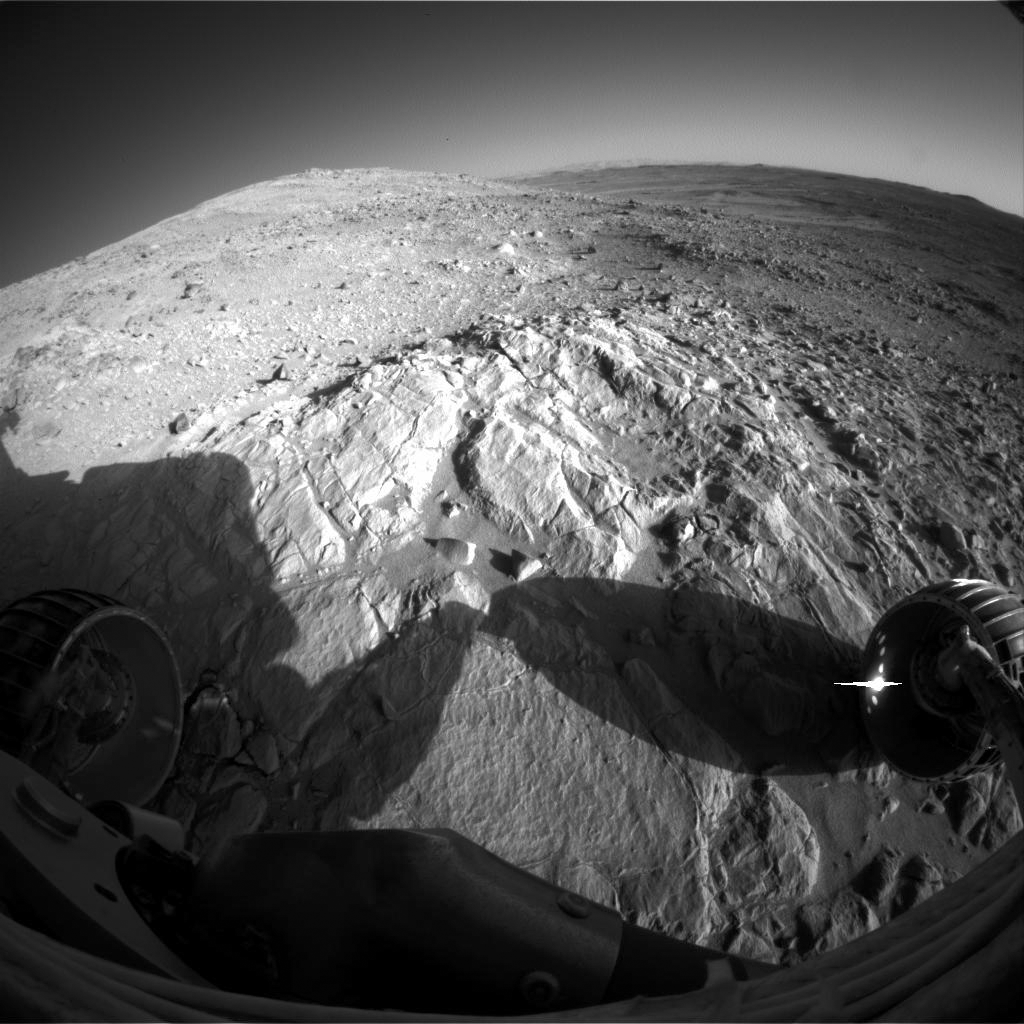

Higher Up in the Hills

This image from NASA’s Mars Exploration Rover Spirit is a view across the outcrop informally named “Wooly Patch.” It features an up-close look at the outcrop and highlights Spirit’s location on sol 193 (July 19, 2004) higher up on the west side of the “Columbia Hills.” Seen in the distance is the south rim of Gusev Crater, and, from the right, the “sea of basalt” is visible lapping onto the Columbia Hills.

Credit: NASA/JPL